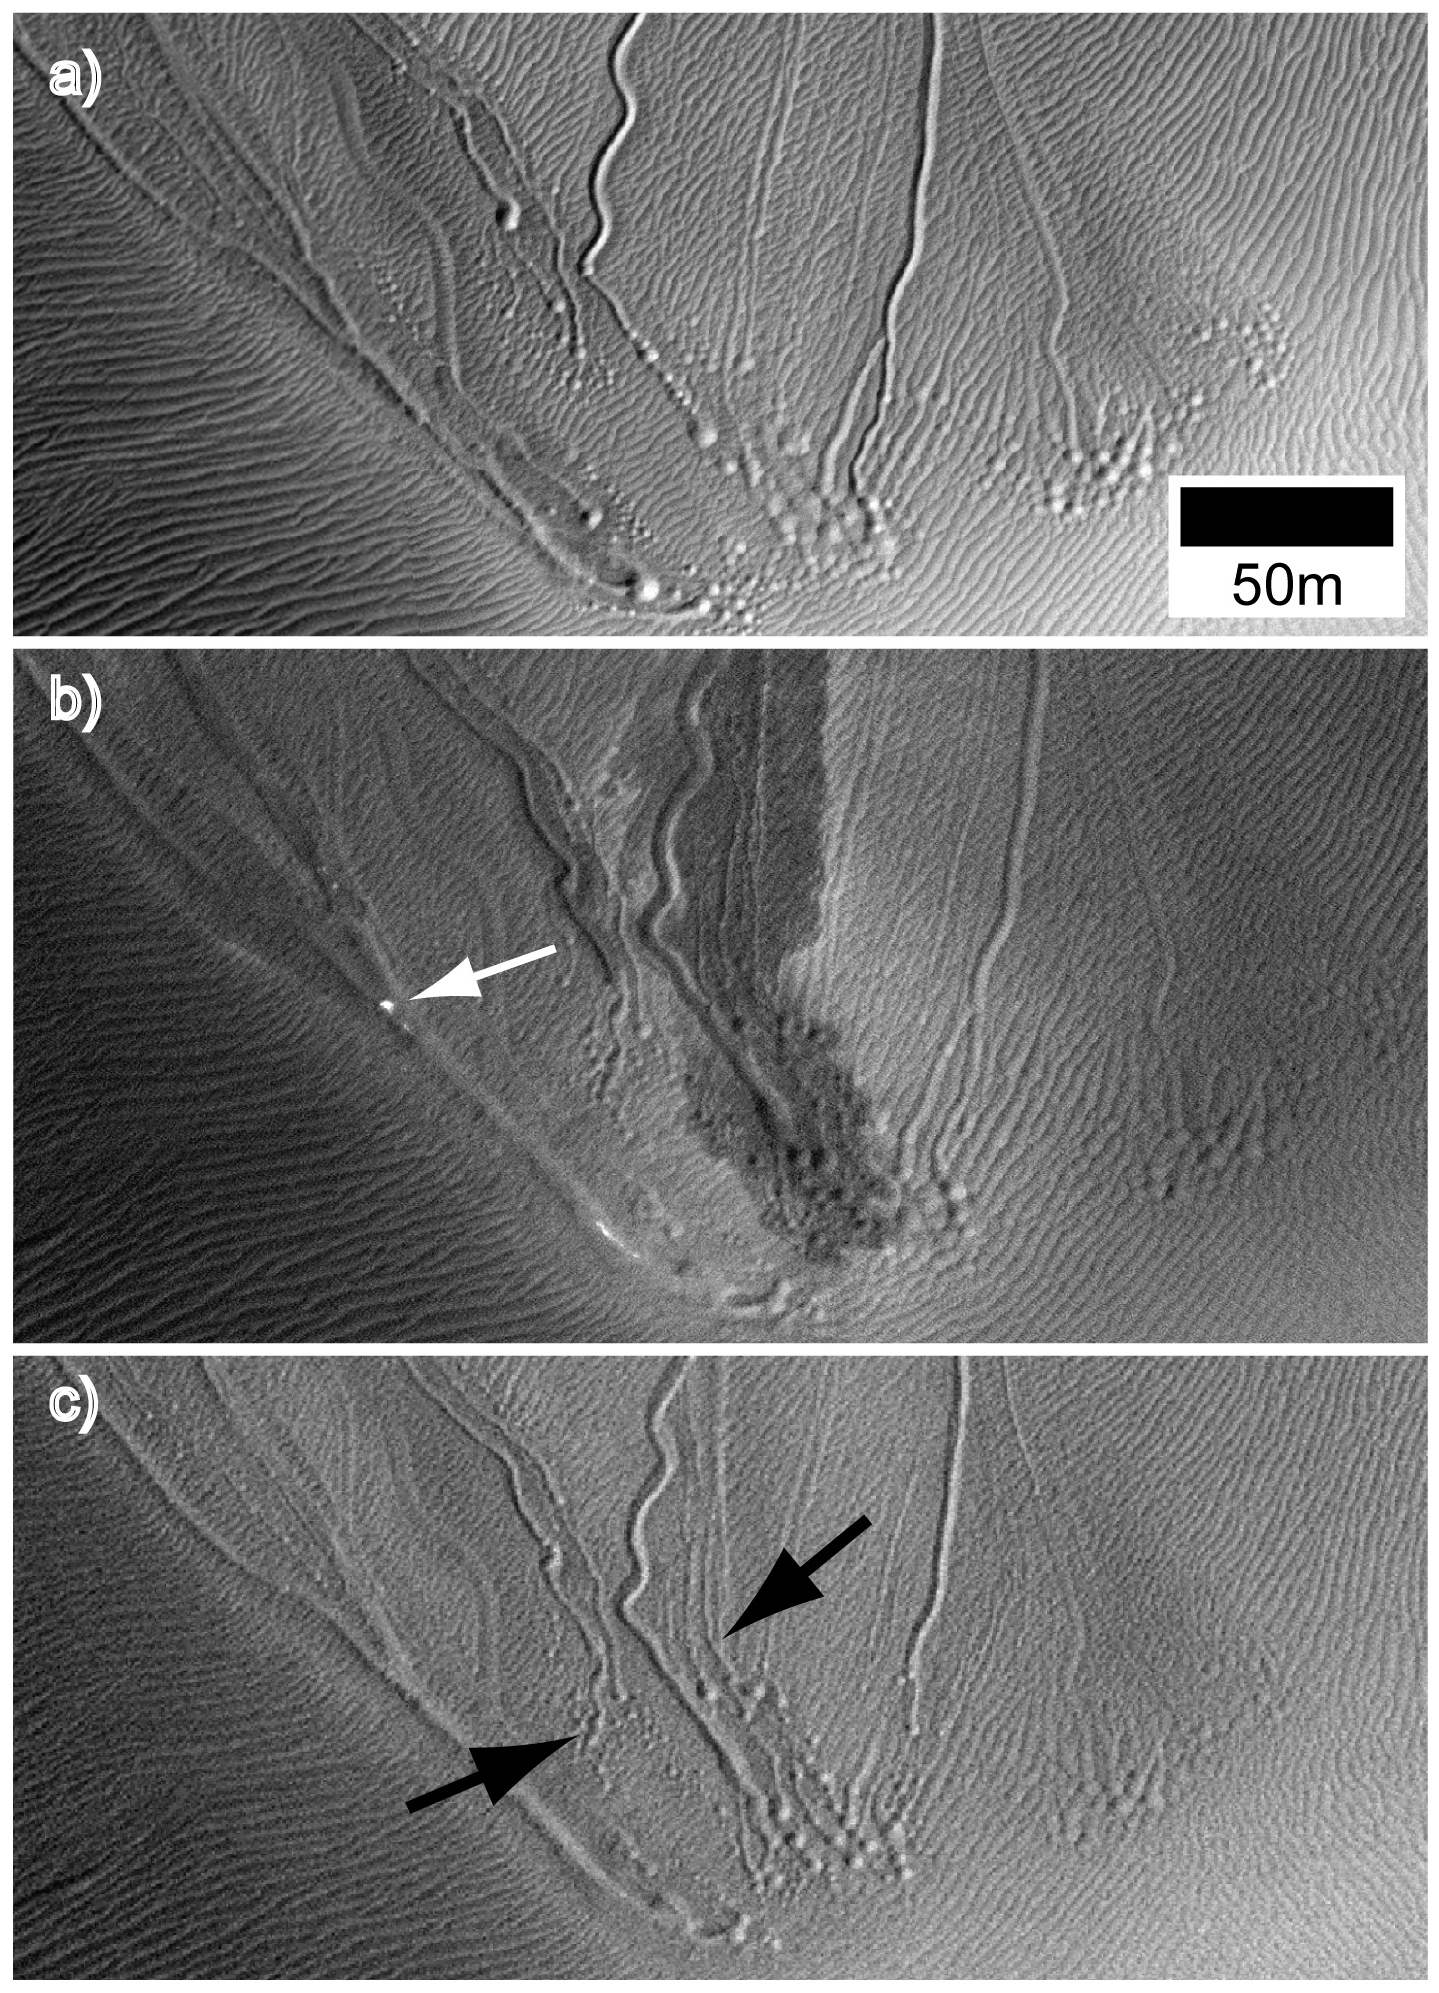

Some Gullies on Mars Could Be Tracks of Sliding Dry Ice

These examples of one distinctive type of Martian gullies, called “linear gullies,” are on a dune in Matara Crater, seen at different times of year to observe changes. The observations support a new hypothesis that chunks of frozen carbon dioxide, also known as “dry ice,” may create linear gullies. In early Martian spring at some latitudes, dry-ice blocks may glide down sandy slopes on self-generated cushions of sublimating carbon-dioxide gas, plowing the grooves as they go and sometimes leaving pits where they stop sliding and sublimate away.

The three images were taken by the High Resolution Imaging Science Experiment (HiRISE) camera on NASA’s Mars Reconnaissance Orbiter, of a site at 49.4 degrees south latitude, 34.7 degrees east longitude. The top image is from Mars southern-hemisphere early summer. The middle image is from the start of spring not quite two Martian years later. The white arrow points out a frost block, which appears very bright against the defrosting dune surface. The bottom image is from later the same spring. Black arrows indicate regions where new channels and pits appeared during the intervening seasons since the top image was taken. The scale bar is 50 meters (55 yards).

The three images are excerpts from HiRISE observations catalogued as ESP_013834_1300 (taken July 9, 2009); ESP_029038_1305 (taken Oct. 6, 2012) and ESP_029961_1305 (taken Dec. 17, 2012).

The University of Arizona Lunar and Planetary Laboratory operates HiRISE, which was built by Ball Aerospace & Technologies Corp., Boulder, Colo. NASA’s Jet Propulsion Laboratory, a division of the California Institute of Technology in Pasadena, manages the Mars Reconnaissance Orbiter for NASA’s Science Mission Directorate in Washington. Lockheed Martin Space Systems, Denver, built the orbiter.

Credit: NASA/JPL-Caltech/Univ. of Arizona